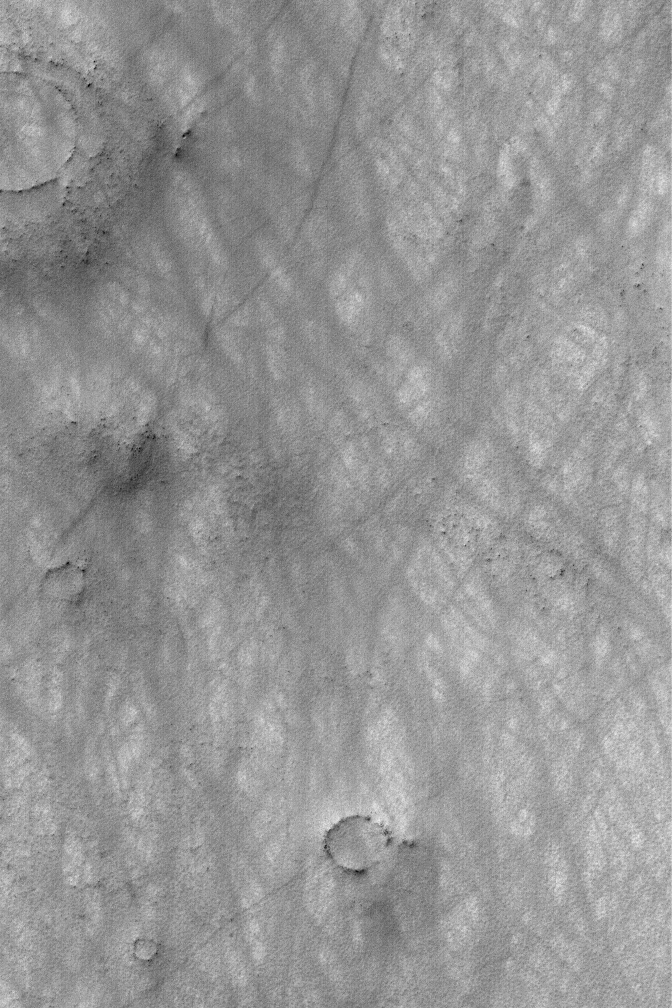

Martian Scribbles

08 August 2004
The martian atmosphere is an artist. It uses narrow vortices of spinning air to disrupt thin coatings of dust on the surface. In some regions, over time, hundreds of dust devils may streak across the landscape, creating patterns like the one shown in this Mars Global Surveyor (MGS) Mars Orbiter Camera (MOC) image. The picture, acquired in February 2004, is located near 64.1°S, 297.3°W, and covers an area about 3 km (1.9 mi) across. Sunlight illuminates the scene from the upper left.

Credit: NASA/JPL/Malin Space Science Systems